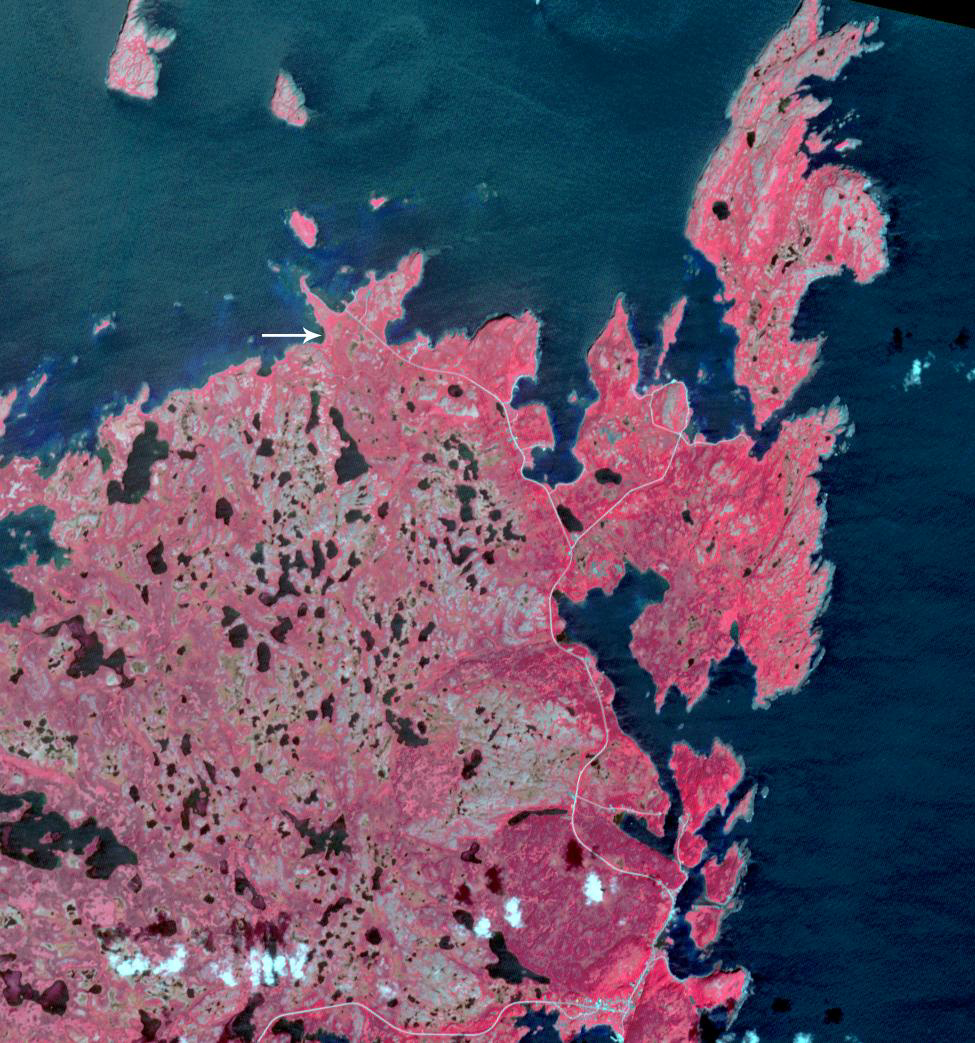

L’Anse aux Meadows, Newfoundland

Vikings settled North America one thousand years ago, long before Columbus arrived. At L’Anse aux Meadows in northern Newfoundland, houses and workshops provide the earliest evidence of European settlement in the New World, and have been designated a UNESCO World Heritage Site. The image was acquired August 3, 2021, covers an are of 14.6 by 15.6 km, and is located at 51.6 degrees north, 55.5 degrees west.

With its 14 spectral bands from the visible to the thermal infrared wavelength region and its high spatial resolution of about 50 to 300 feet (15 to 90 meters), ASTER images Earth to map and monitor the changing surface of our planet. ASTER is one of five Earth-observing instruments launched Dec. 18, 1999, on Terra. The instrument was built by Japan’s Ministry of Economy, Trade and Industry. A joint U.S./Japan science team is responsible for validation and calibration of the instrument and data products.

The broad spectral coverage and high spectral resolution of ASTER provides scientists in numerous disciplines with critical information for surface mapping and monitoring of dynamic conditions and temporal change. Example applications are monitoring glacial advances and retreats; monitoring potentially active volcanoes; identifying crop stress; determining cloud morphology and physical properties; wetlands evaluation; thermal pollution monitoring; coral reef degradation; surface temperature mapping of soils and geology; and measuring surface heat balance.

The U.S. science team is located at NASA’s Jet Propulsion Laboratory in Pasadena, Calif. The Terra mission is part of NASA’s Science Mission Directorate, Washington.

Credit: NASA/METI/AIST/Japan Space Systems, and U.S./Japan ASTER Science Team